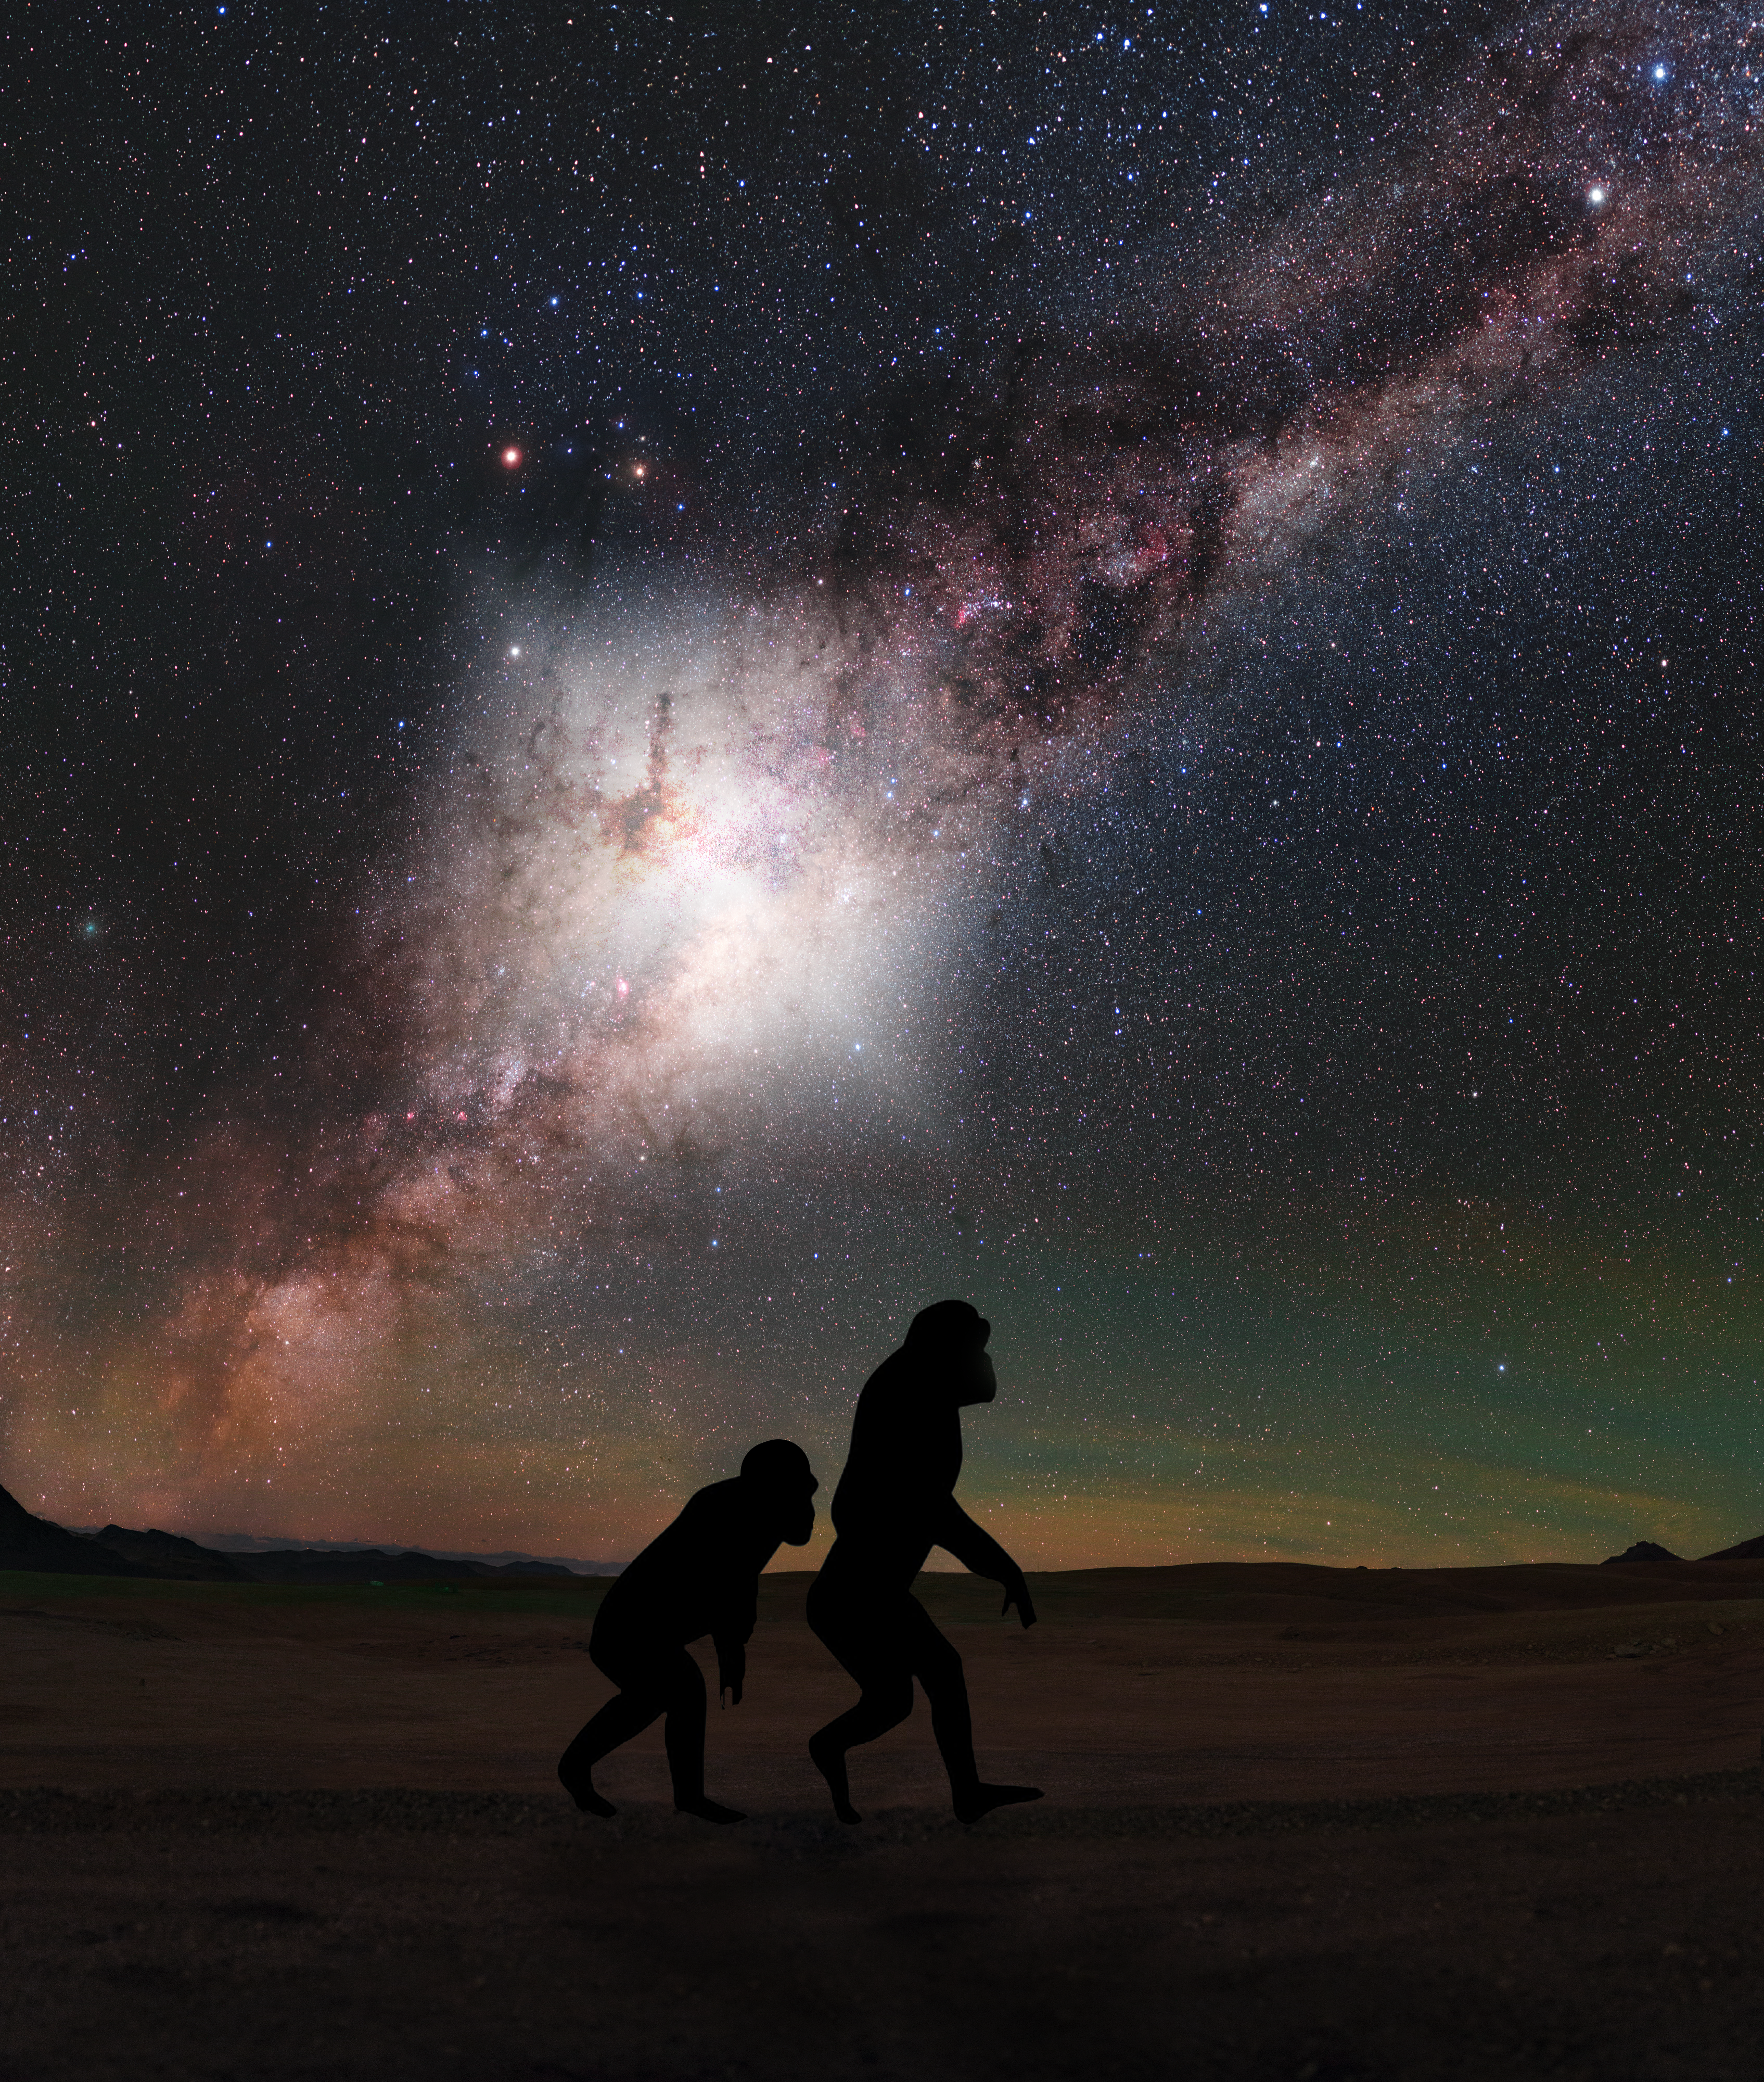

Hominids Walking Under Milky Way Flare

About 3.5 million years ago—just a blink of an eye in cosmic time—a tremendous explosion rocked the center of our galaxy. Our distant hominid ancestors, already afoot on the African plains, likely would have seen the resulting flare as a ghostly glow high overhead in the night sky. Now, astronomers using NASA's Hubble Space Telescope's unique capabilities have uncovered even more clues to this cataclysmic explosion.

Credit: NASA, ESA, G. Cecil (UNC, Chapel Hill), and J. DePasquale (STScI) Acknowledgment: P. Horálek/ESO